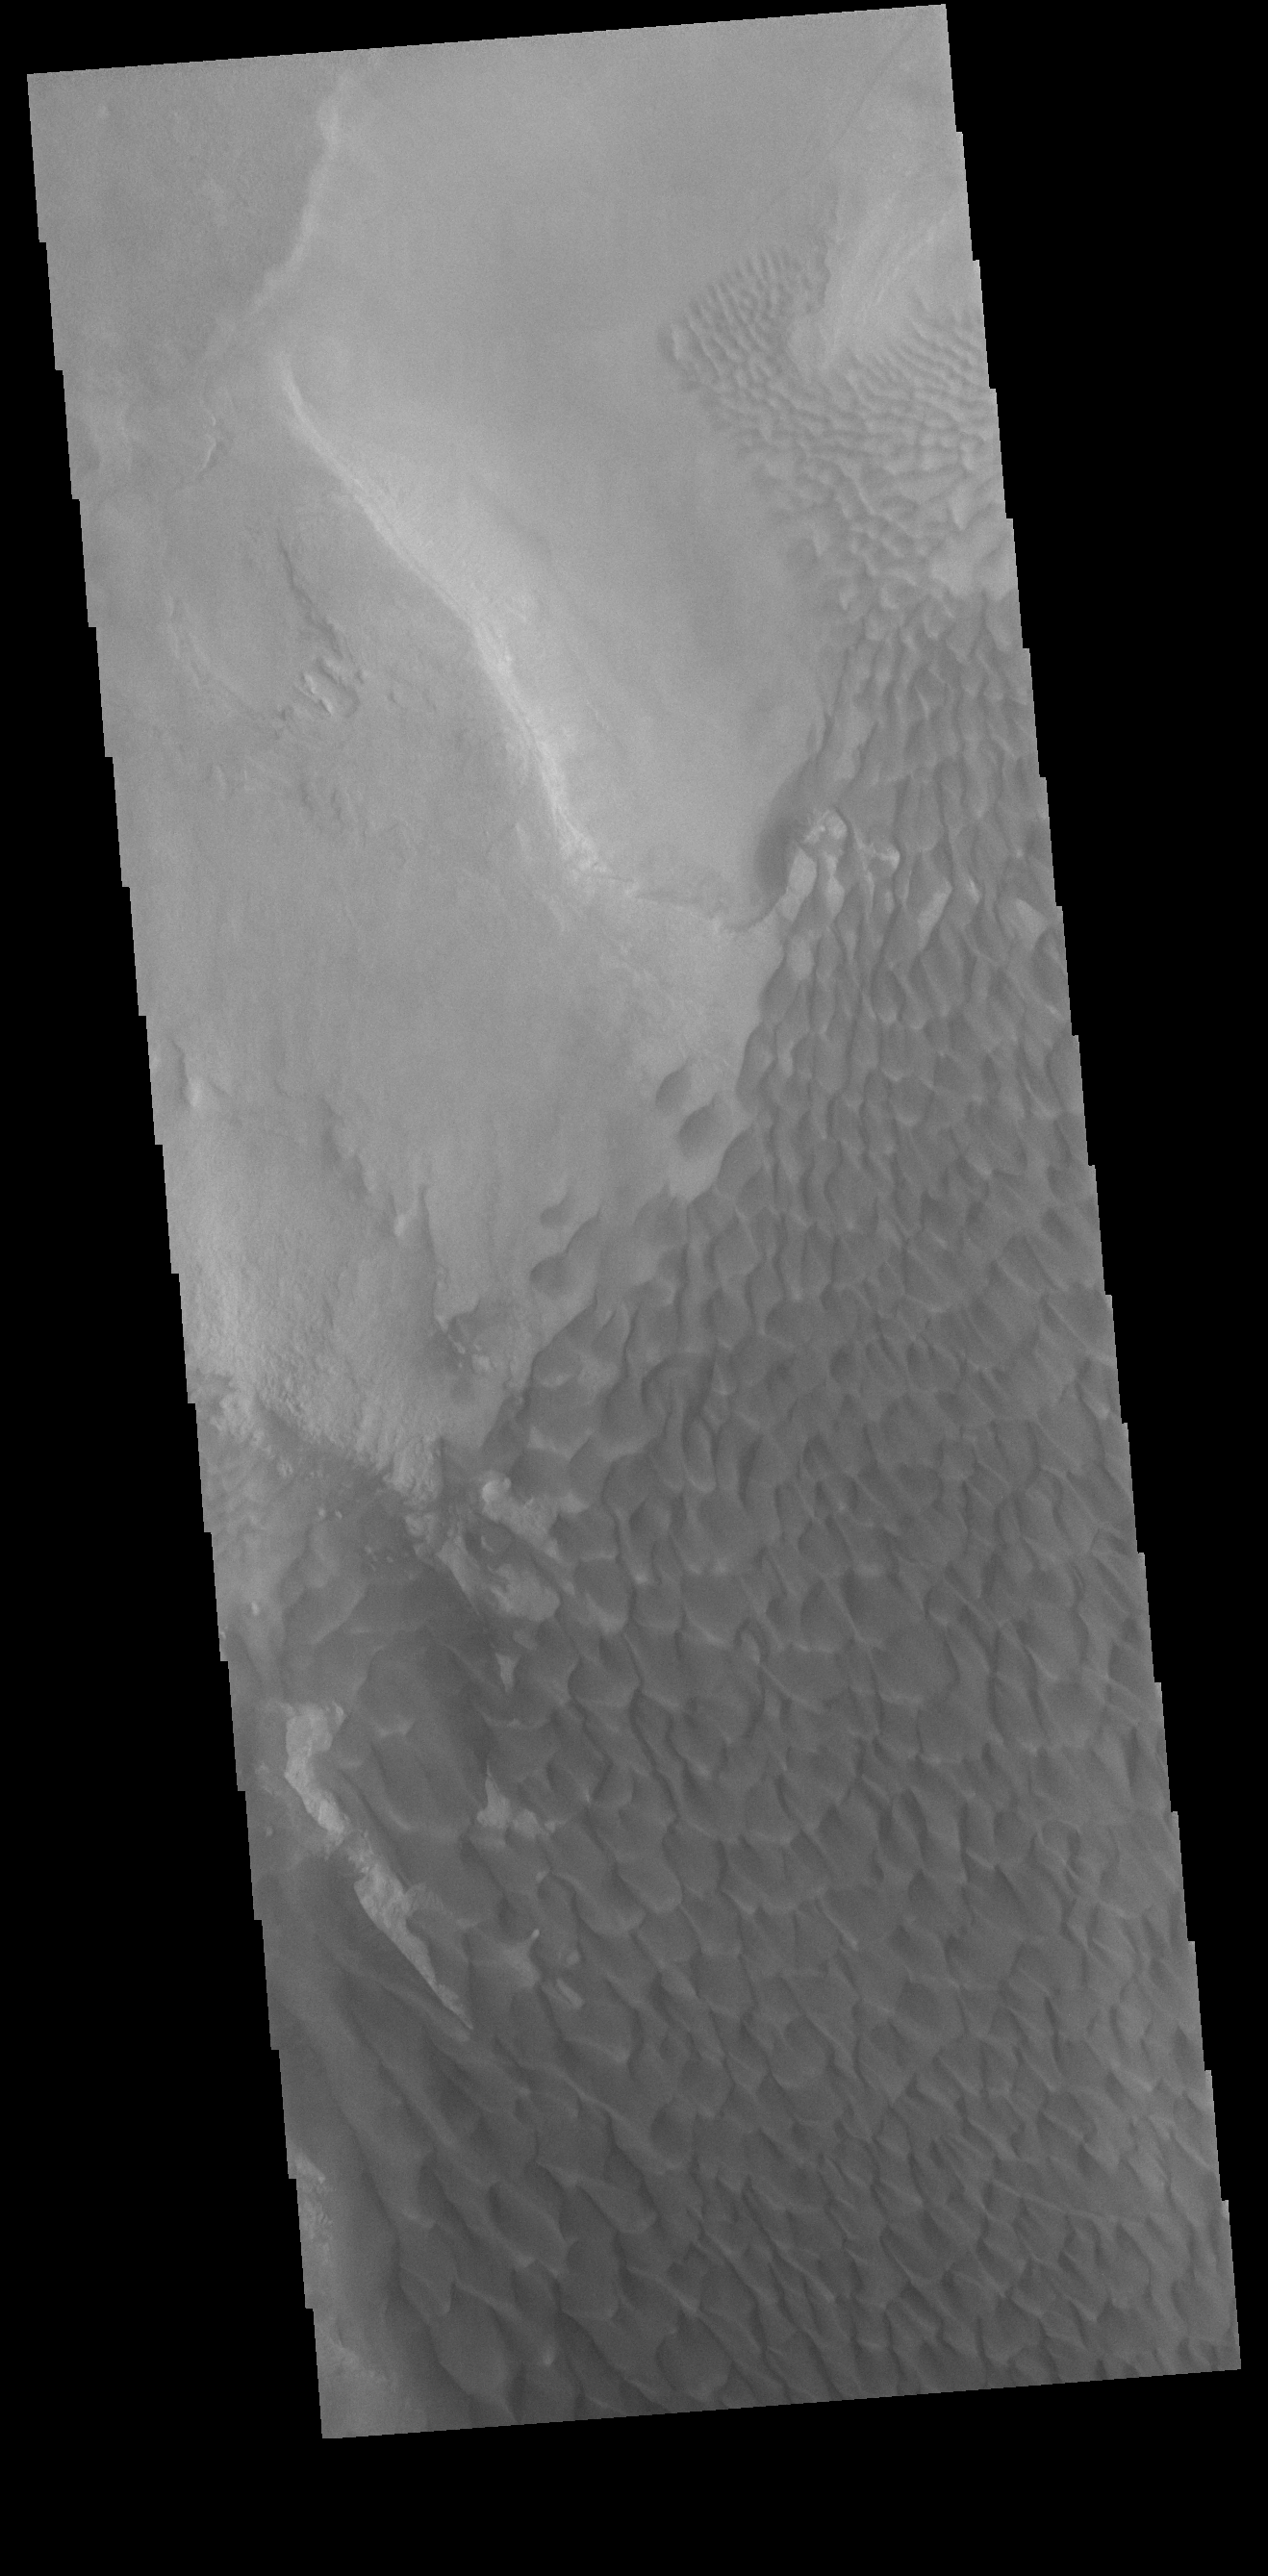

Rabe Crater Dunes

Today’s VIS image shows part of the floor of Rabe Crater. Located in Noachis Terra, Rabe Crater is 108 km (67 miles) across. Sand dunes cover the half of this image of Rabe Crater. As the dunes are created by wind action the forms of the dunes record the wind direction. Dunes will have a long low angle component and a short high angle side. The steep side is called the slip face. The wind blows up the long side of the dune. In this VIS image the slip faces are illuminated less than the longer side. In this part of the crater the winds were generally moving from the lower right corner of the image towards the upper left.

Craters of similar size as Rabe Crater often have flat floors. Rabe Crater has some areas of flat floor, but also has a large complex pit occupying a substantial part of the floor. The interior fill of the crater is thought to be layered sediments created by wind and or water action. The pit is eroded into this material. The eroded materials appear to have stayed within the crater forming a large sand sheet with surface dune forms as well as individual dunes where the crater floor is visible. Several other craters in this region have complex floors with pits.

Credit: NASA/JPL-Caltech/ASU